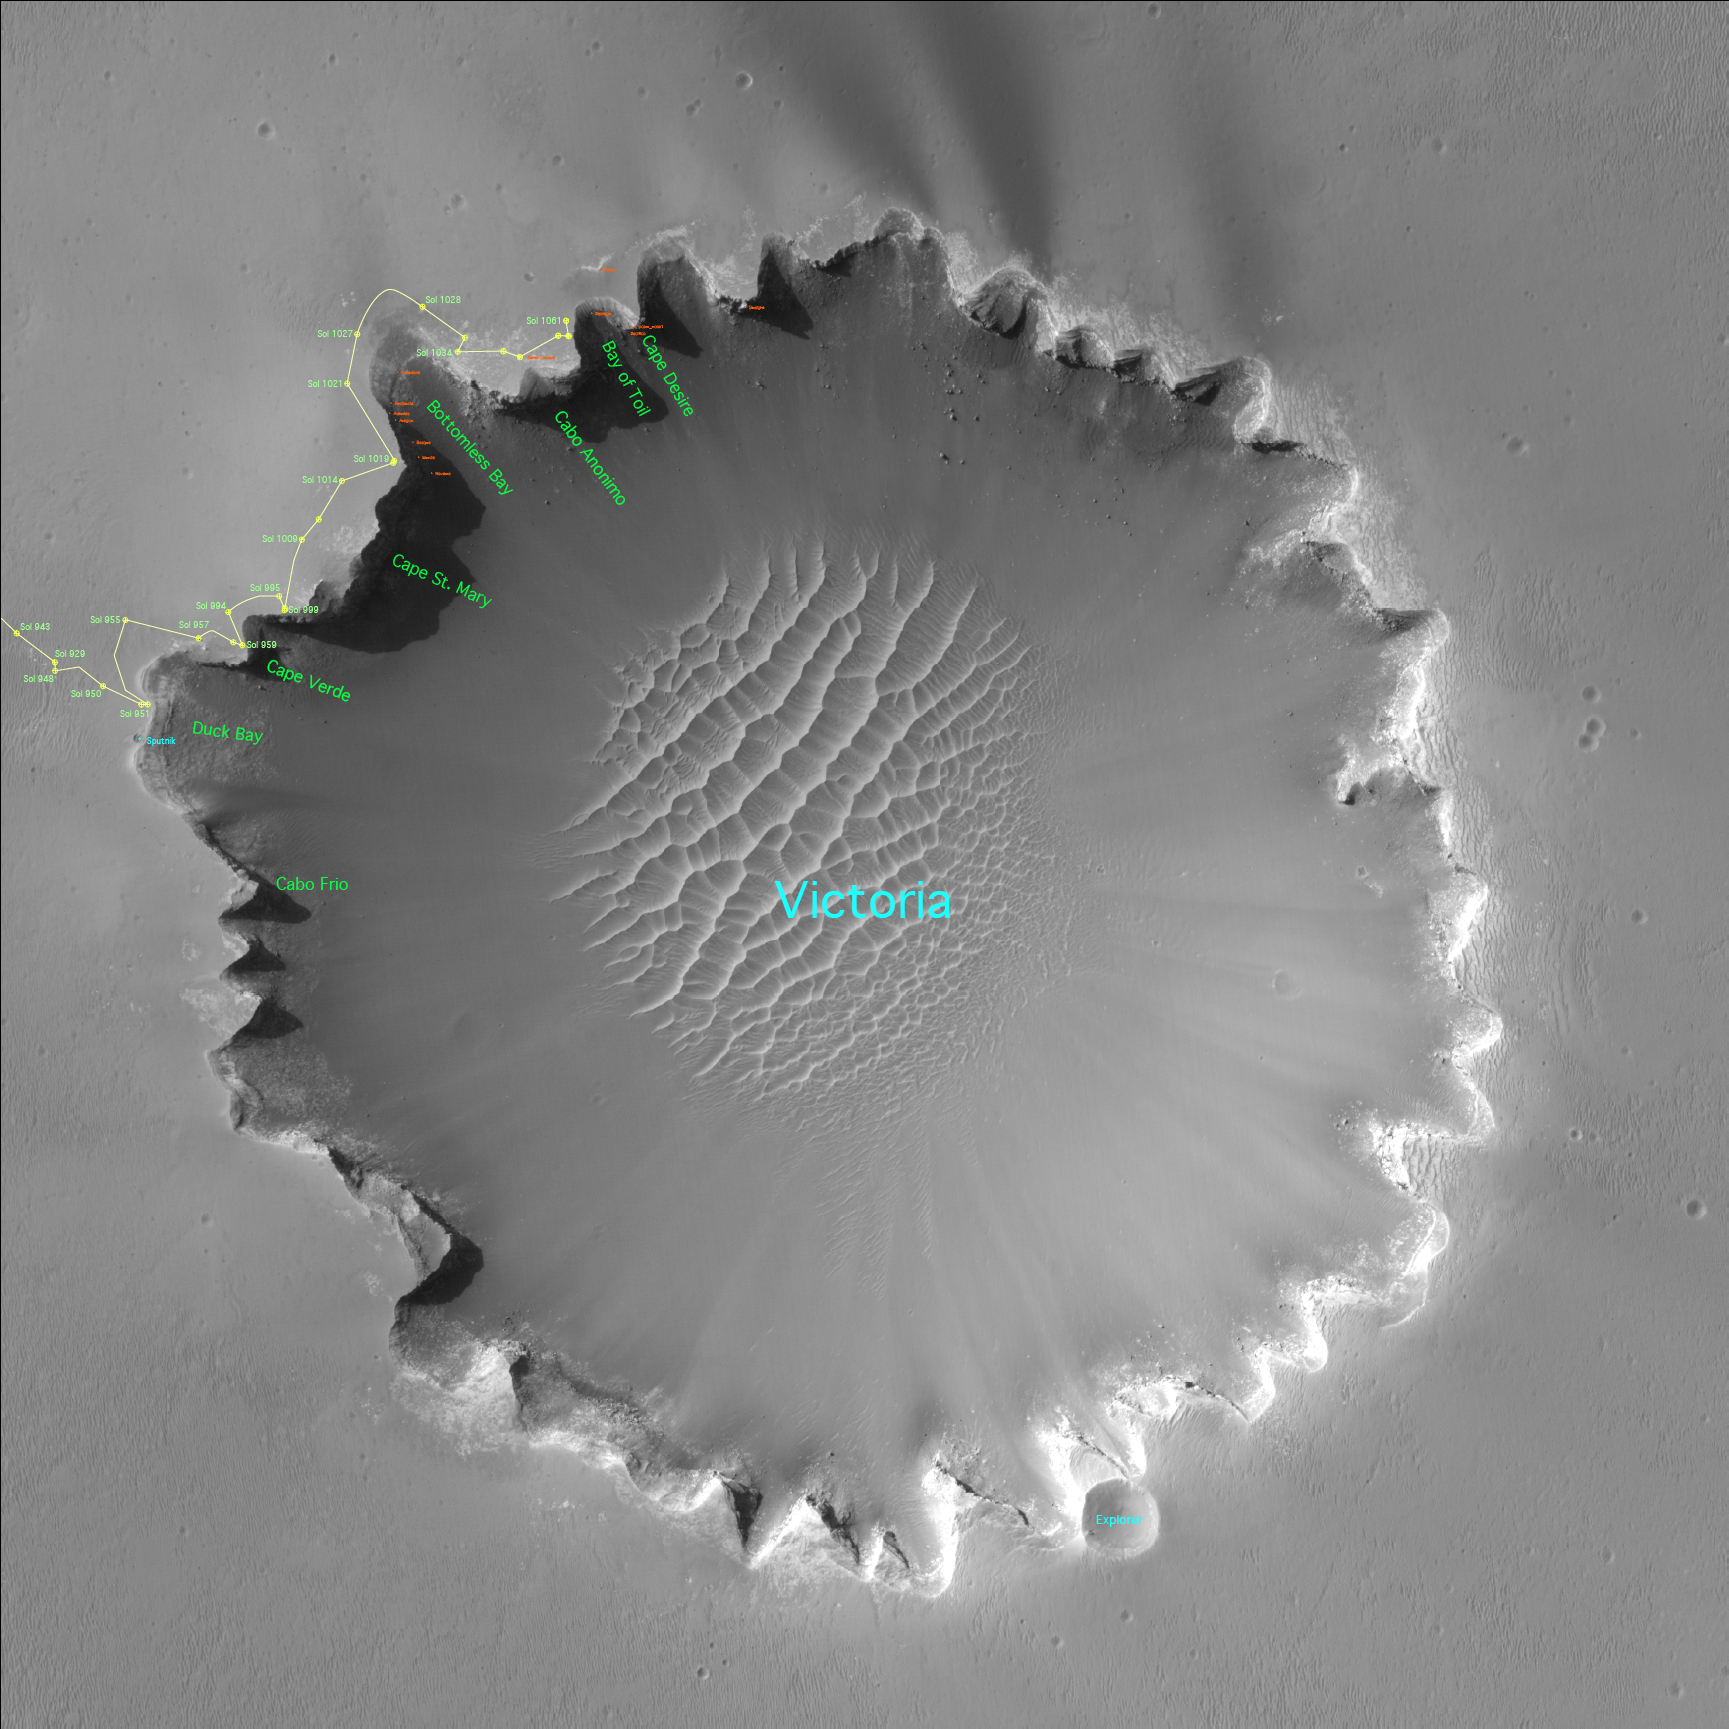

Satellite View of Opportunity’s Journey around “Victoria Crater”

Three years after embarking on a historic exploration of the red planet and six miles away from its landing site, NASA’s Mars Exploration Rover Opportunity is traversing “Victoria Crater” ridge by ridge, peering at layered cliffs in the interior. To identify various alcoves and cliffs along the way, science team members are using names of places visited by the 16th-century Earth explorer Ferdinand Magellan and his crew aboard the ship Victoria, who proved the Earth is round. (All names are unofficial unless approved by the International Astronomical Union.) This orbital view of “Victoria Crater” was taken by NASA’s Mars Reconnaissance Orbiter.

Credit: NASA/JPL-Caltech/Univ. of Arizona